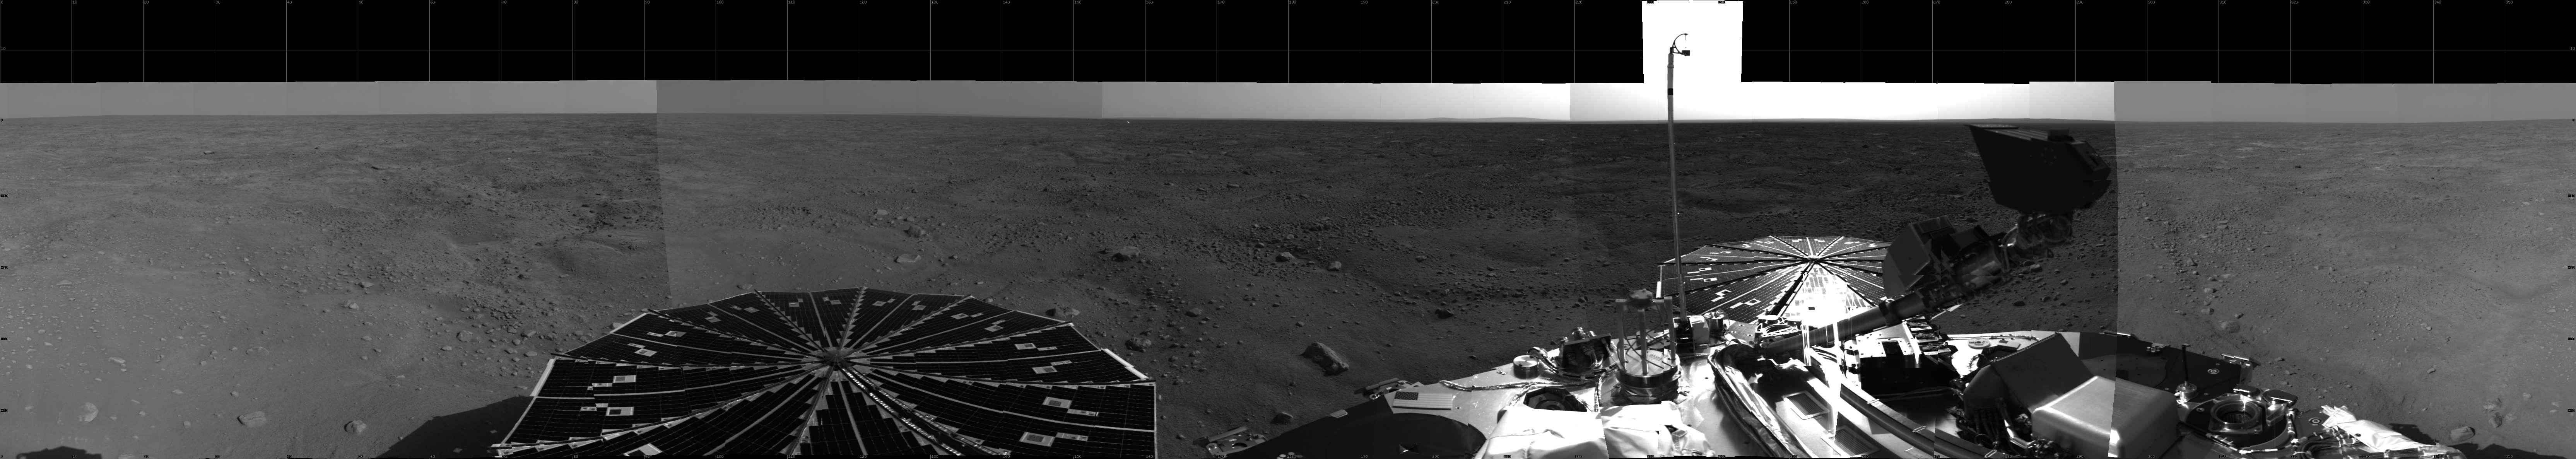

Sweeping Martian Plains

This 360-degree view from NASA’s Phoenix Mars Lander shows the spacecraft’s solar arrays, lander deck and the Martian polar landscape beyond. The hummocky terrain has a network of troughs and very few rocks, typical of polar surfaces here on Earth.

Phoenix’s Surface Stereo Imager captured the images making up this mosaic on the first and third martian days, or sols, of the mission (May 26 and 28, 2008). The spacecraft is capable of taking color, high-resolution photos, but its first priority is to scan its surroundings with black-and-white, lower-resolution images like these.

The Phoenix Mission is led by the University of Arizona, Tucson, on behalf of NASA. Project management of the mission is by NASA’s Jet Propulsion Laboratory, Pasadena, Calif. Spacecraft development is by Lockheed Martin Space Systems, Denver.

Photojournal Note: As planned, the Phoenix lander, which landed May 25, 2008 23:53 UTC, ended communications in November 2008, about six months after landing, when its solar panels ceased operating in the dark Martian winter.

Credit: NASA/JPL-Caltech/Unviersity of Arizona